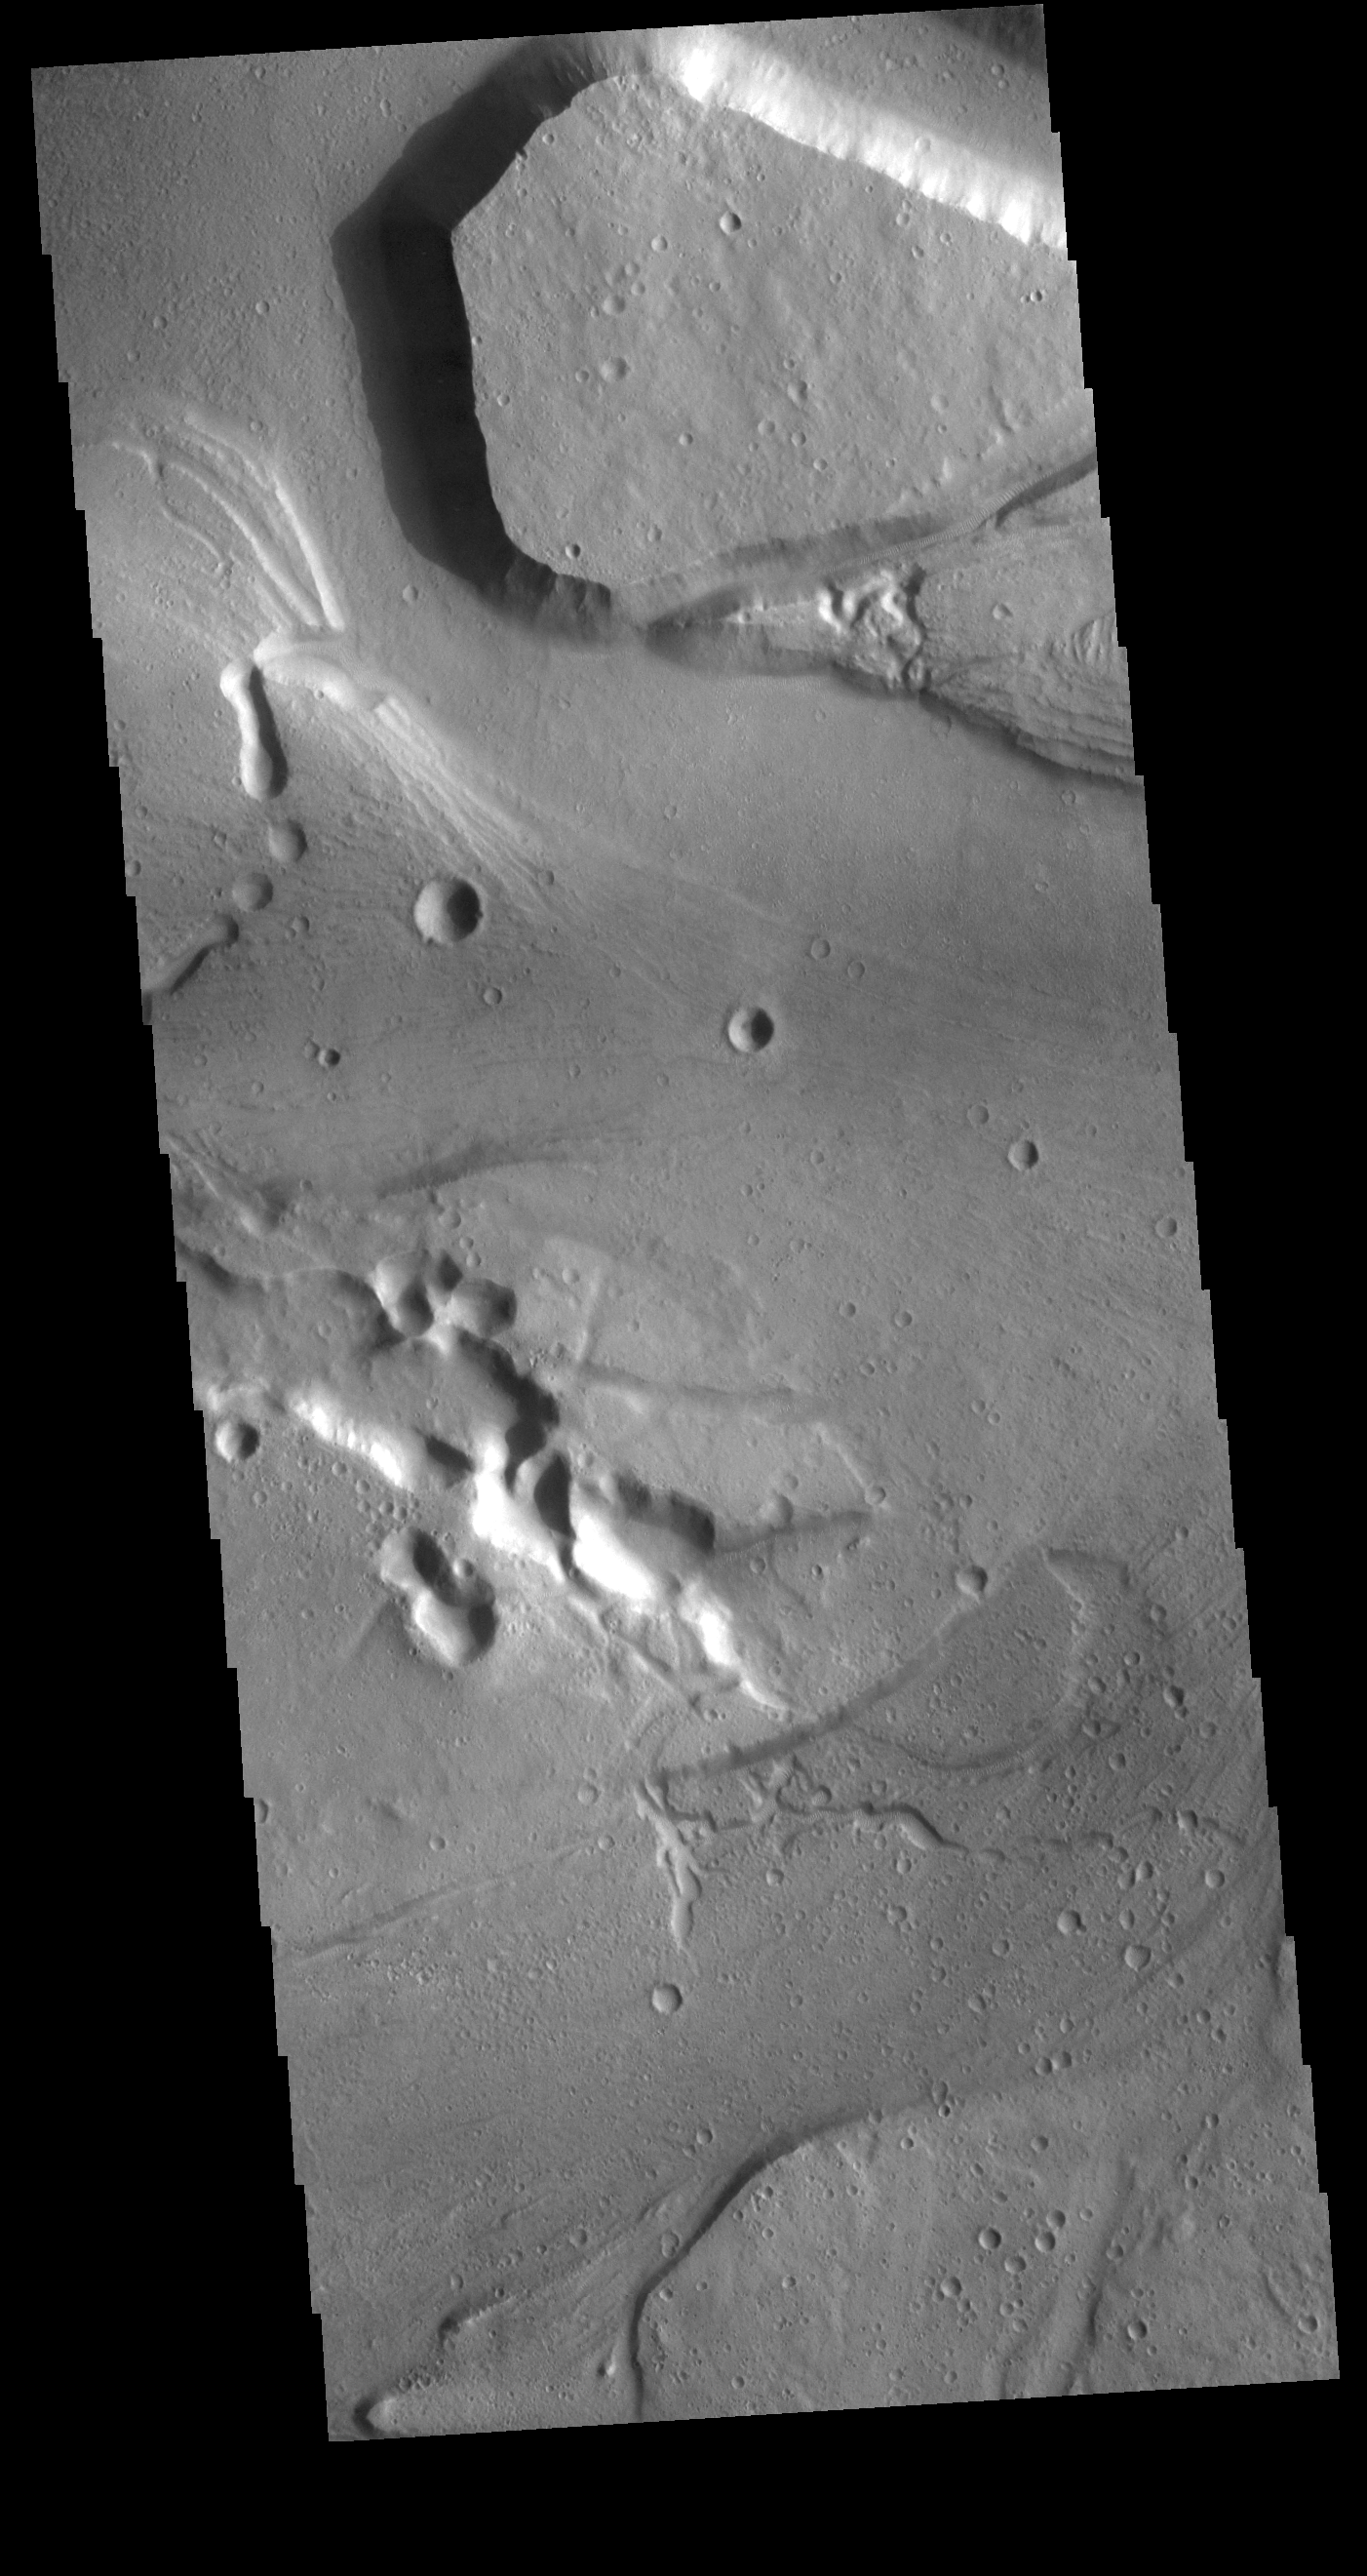

Kasei Valles

Today’s VIS image shows a section of Kasei Valles. This complex channel arose in the Tharsis voclanic region and flowed eastward into Chryse Planitia. Chryse Planitia is a large circular basin, probably formed by a meteor impact.

Credit: NASA/JPL-Caltech/ASU